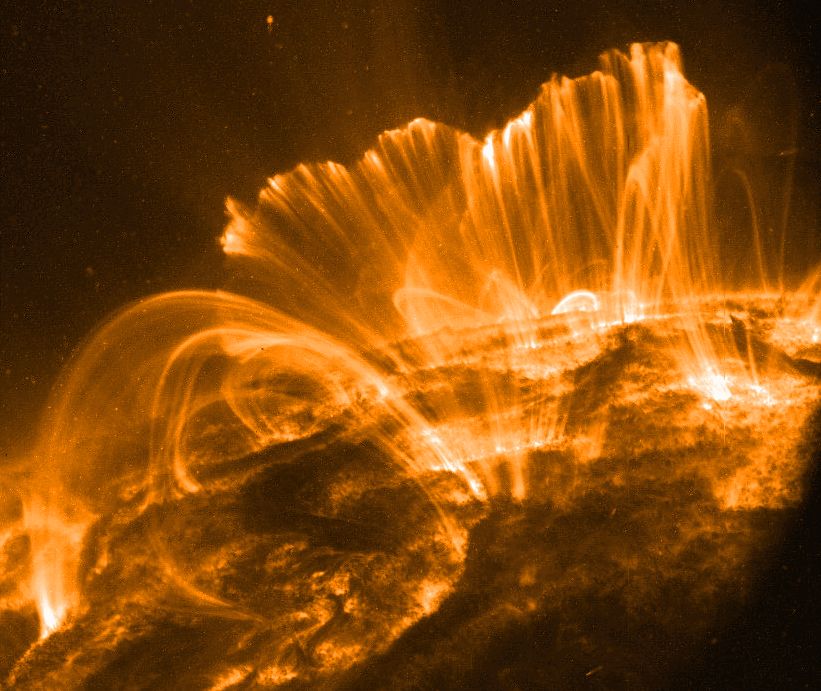

Coronal Rain, Solar Storm

Explanation: In this picture, the Sun's surface is quite dark. A frame from a movie recorded on November 9th by the orbiting TRACE telescope, it shows coronal loops lofted over a solar active region. Glowing brightly in extreme ultraviolet light, the hot plasma entrained above the Sun along arching magnetic fields is cooling and raining back down on the solar surface. Hours earlier, on November 8th, astronomers had watched this particular active region produce a not so spectacular solar flare. Still, the M-class flare spewed forth an intense storm of particles, suddenly showering satellites near the Earth with high energy protons. The flare event was also associated with a large coronal mass ejection, a massive cloud of material which impacted our fair planet's magnetic field about 31 hours later. The result ... a strong geomagnetic storm.

Credit: NASA/GSFC/TRACE